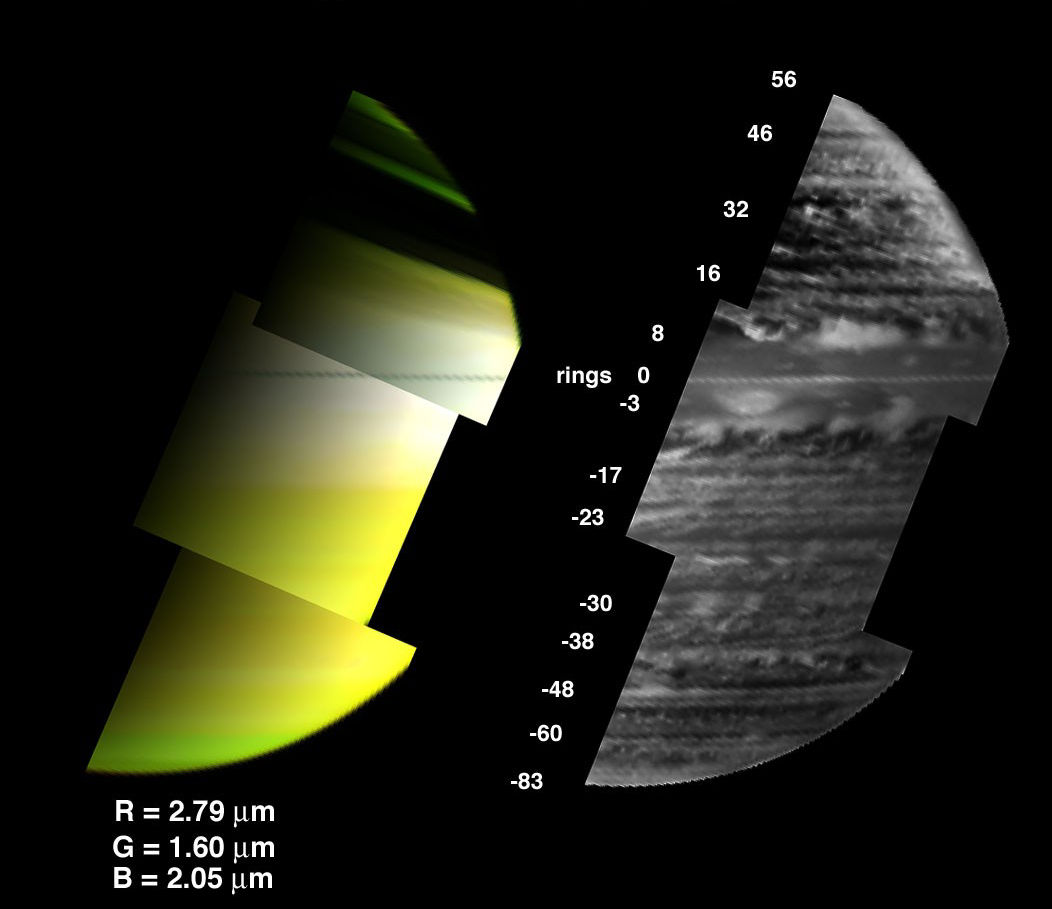

A New View of Saturn

New [sic] images provided by the visual infrared mapping spectrometer on the Cassini spacecraft reveal a diverse array of clouds in the depths of Saturn.

This new [sic] view on the right side shows clouds at an altitude where pressure is nearly 2 bar. A bar is a unit of atmospheric pressure equivalent to Earth’s sea-level atmospheric pressure. These clouds are about 30 kilometers (19 miles) underneath the clouds usually observed on Saturn. This is distinctly different from the typical view of Saturn in reflected sunlight, shown on the left. The left view is characterized by broad expanses of clouds near the 1-bar level, such as the white cloud seen circling the equator, with little hint of the discrete cloud complexes lying underneath.

This new view was obtained at the 5-micron wavelength, using Saturn’s own thermal radiation emanating from Saturn’s interior as the light source instead of the Sun. Clouds at the 2-bar depth block this upwelling radiation to varying degrees, depending on the thickness of the cloud. At the 5-micron wavelength, the instrument sees such clouds as relatively dark areas in its view of Saturn. To render them visible as white clouds in the image shown on the right, the original view was photographically inverted. This technique enables clouds to be imaged across the globe, under both daytime and nighttime conditions. The images are also unaffected by shadowing from Saturn’s immense ring system, unlike the left-hand image which has much of the northern hemisphere covered by ring shadow.

These images were acquired by Cassini’s visual infrared mapping spectrometer on June 28, 2005, at a distance of 1.2 million kilometers (745,645 miles), and at a solar phase angle of 102 degrees. The color composite on the left comprises three images taken at different wavelengths: 2.79 micron (red), 1.60 micron (green), and 2.05 micron (blue). The image on the right was taken at 5.1 micron wavelength, with the brightness inverted to reveal clouds as white and atmospheric clearings as dark.

The Cassini-Huygens mission is a cooperative project of NASA, the European Space Agency and the Italian Space Agency. The Jet Propulsion Laboratory, a division of the California Institute of Technology in Pasadena, manages the mission for NASA’s Science Mission Directorate, Washington, D.C. The Cassini orbiter was designed, developed and assembled at JPL. The visual and infrared mapping spectrometer team is based at the University of Arizona.

Credit: NASA/JPL/University of Arizona